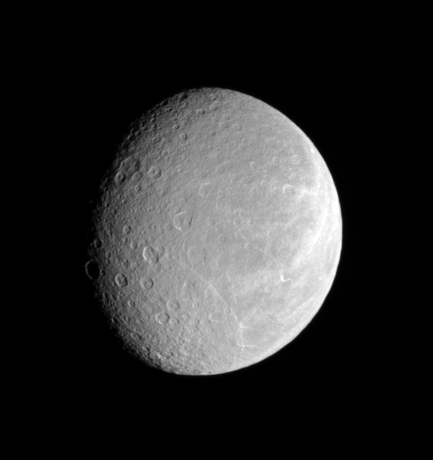

Accustomed to Her Face

After nearly three years at Saturn, the Cassini spacecraft continues to observe the planet’s retinue of icy moons, seeing exciting details with every orbit. Rhea’s cratered face attests to its great age, while its bright wisps hint at tectonic activity in the past.

This view looks toward the moon’s Saturn-facing hemisphere. North on Rhea (1,528 kilometers, or 949 miles across) is up and rotated about 8 degrees to the right.

The image was taken in visible light with the Cassini spacecraft narrow-angle camera on May 11, 2007. The view was acquired at a distance of approximately 879,000 kilometers (546,000 miles) from Rhea and at a Sun-Rhea-spacecraft, or phase, angle of 43 degrees. Image scale is 5 kilometers (3 miles) per pixel.

The Cassini-Huygens mission is a cooperative project of NASA, the European Space Agency and the Italian Space Agency. The Jet Propulsion Laboratory, a division of the California Institute of Technology in Pasadena, manages the mission for NASA’s Science Mission Directorate, Washington, D.C. The Cassini orbiter and its two onboard cameras were designed, developed and assembled at JPL. The imaging operations center is based at the Space Science Institute in Boulder, Colo.

Credit: NASA/JPL/Space Science Institute